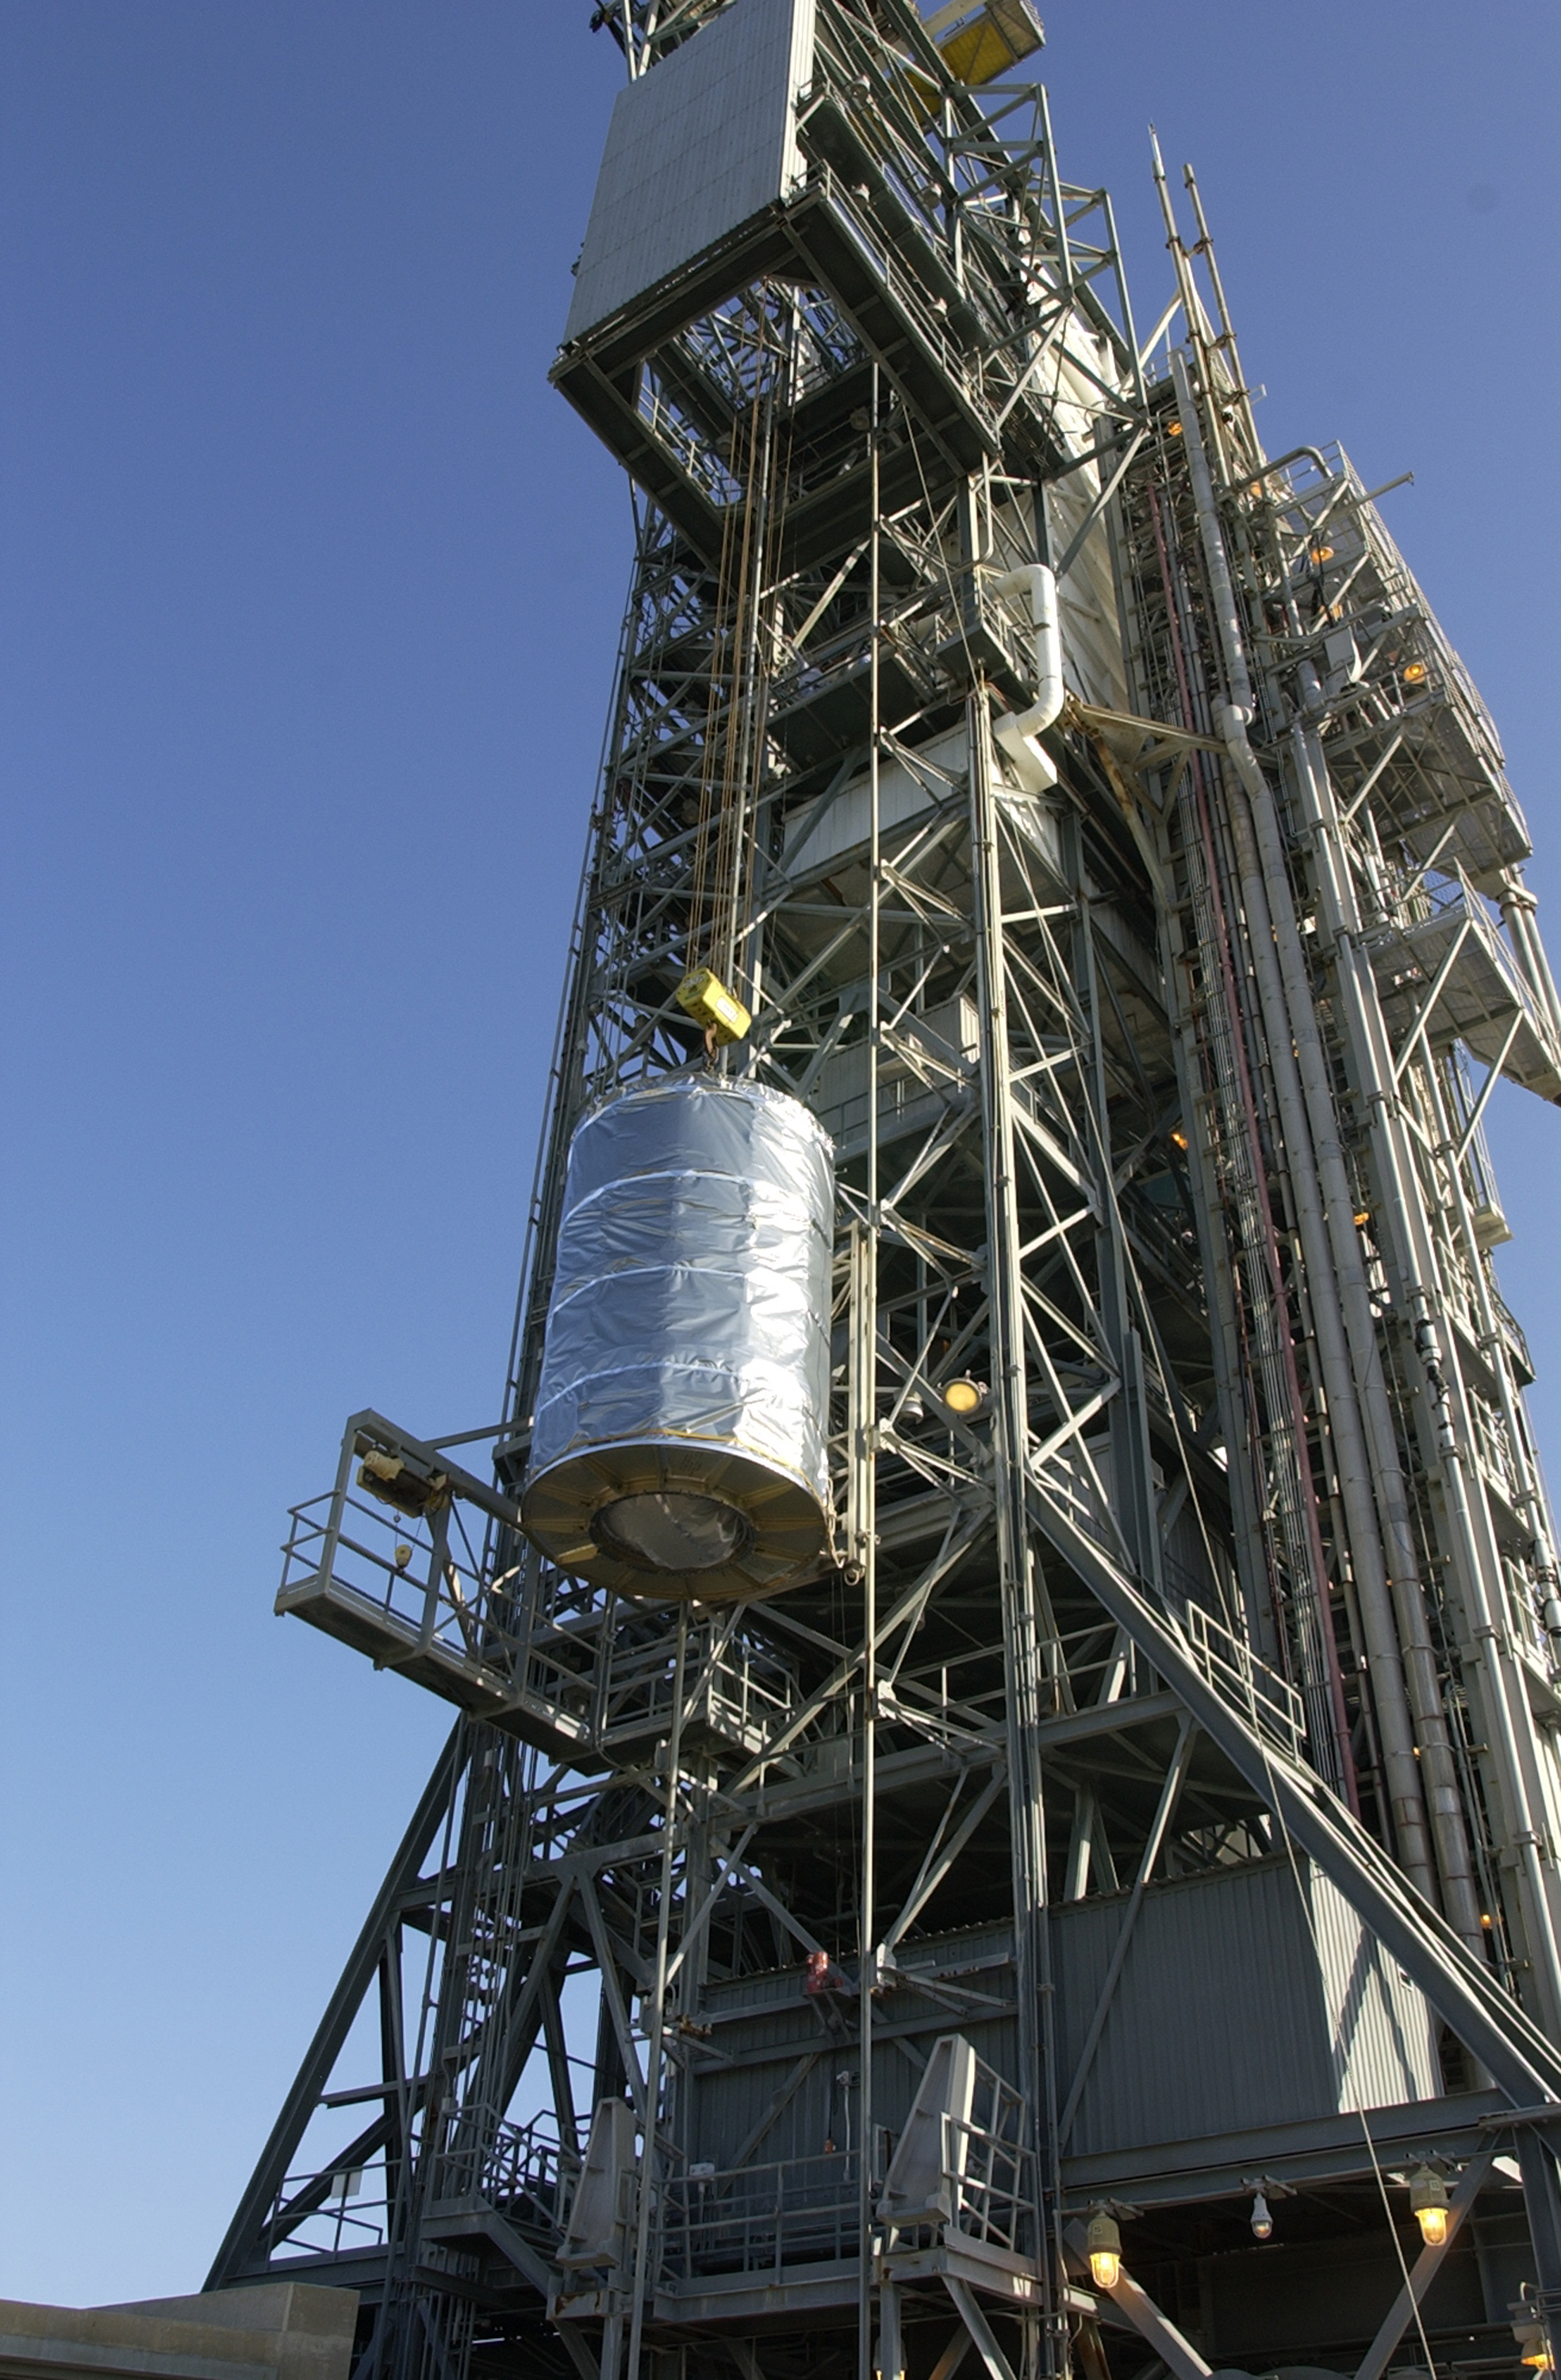

Canister

The Spitzer Space Telescope is placed in its payload canister for transfer to the launch pad before its aborted earlier launch. Spitzer was later moved back off its rocket and subsequently launched on a different vehicle on August 25, 2003.

Credit: NASA/KSC